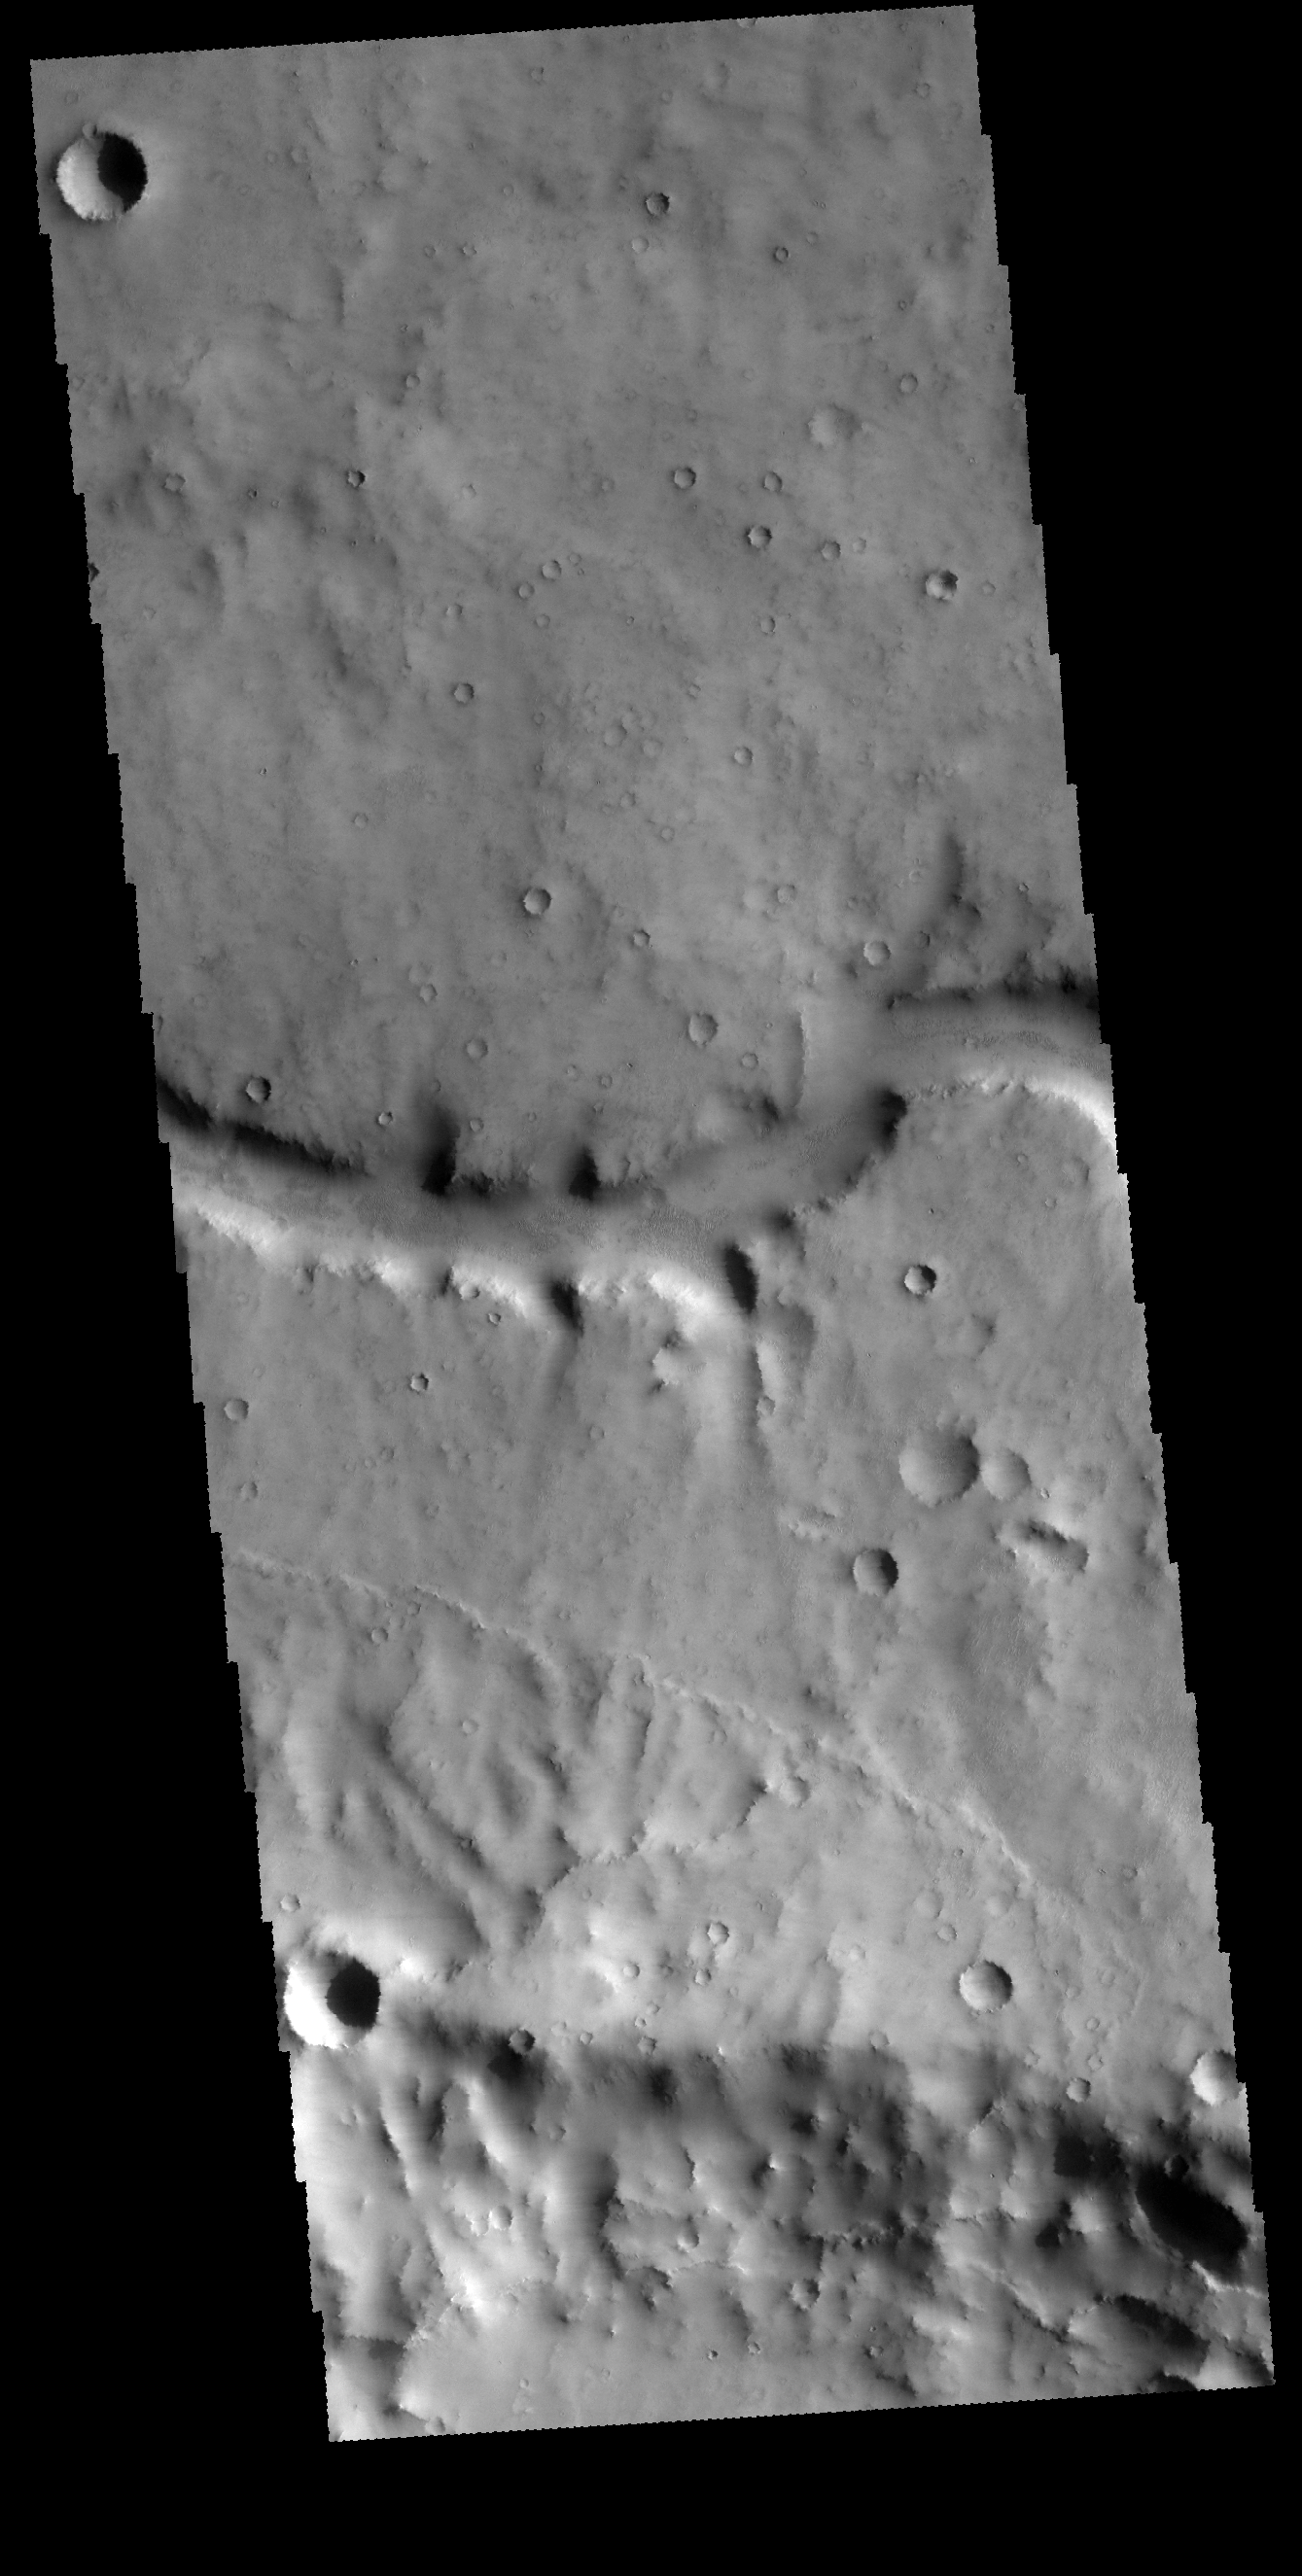

Evros Vallis

Today’s VIS image shows a small section of Evros Vallis. Evros Vallis is located in the northern part of Noachis Terra.

Credit: NASA/JPL-Caltech/ASU